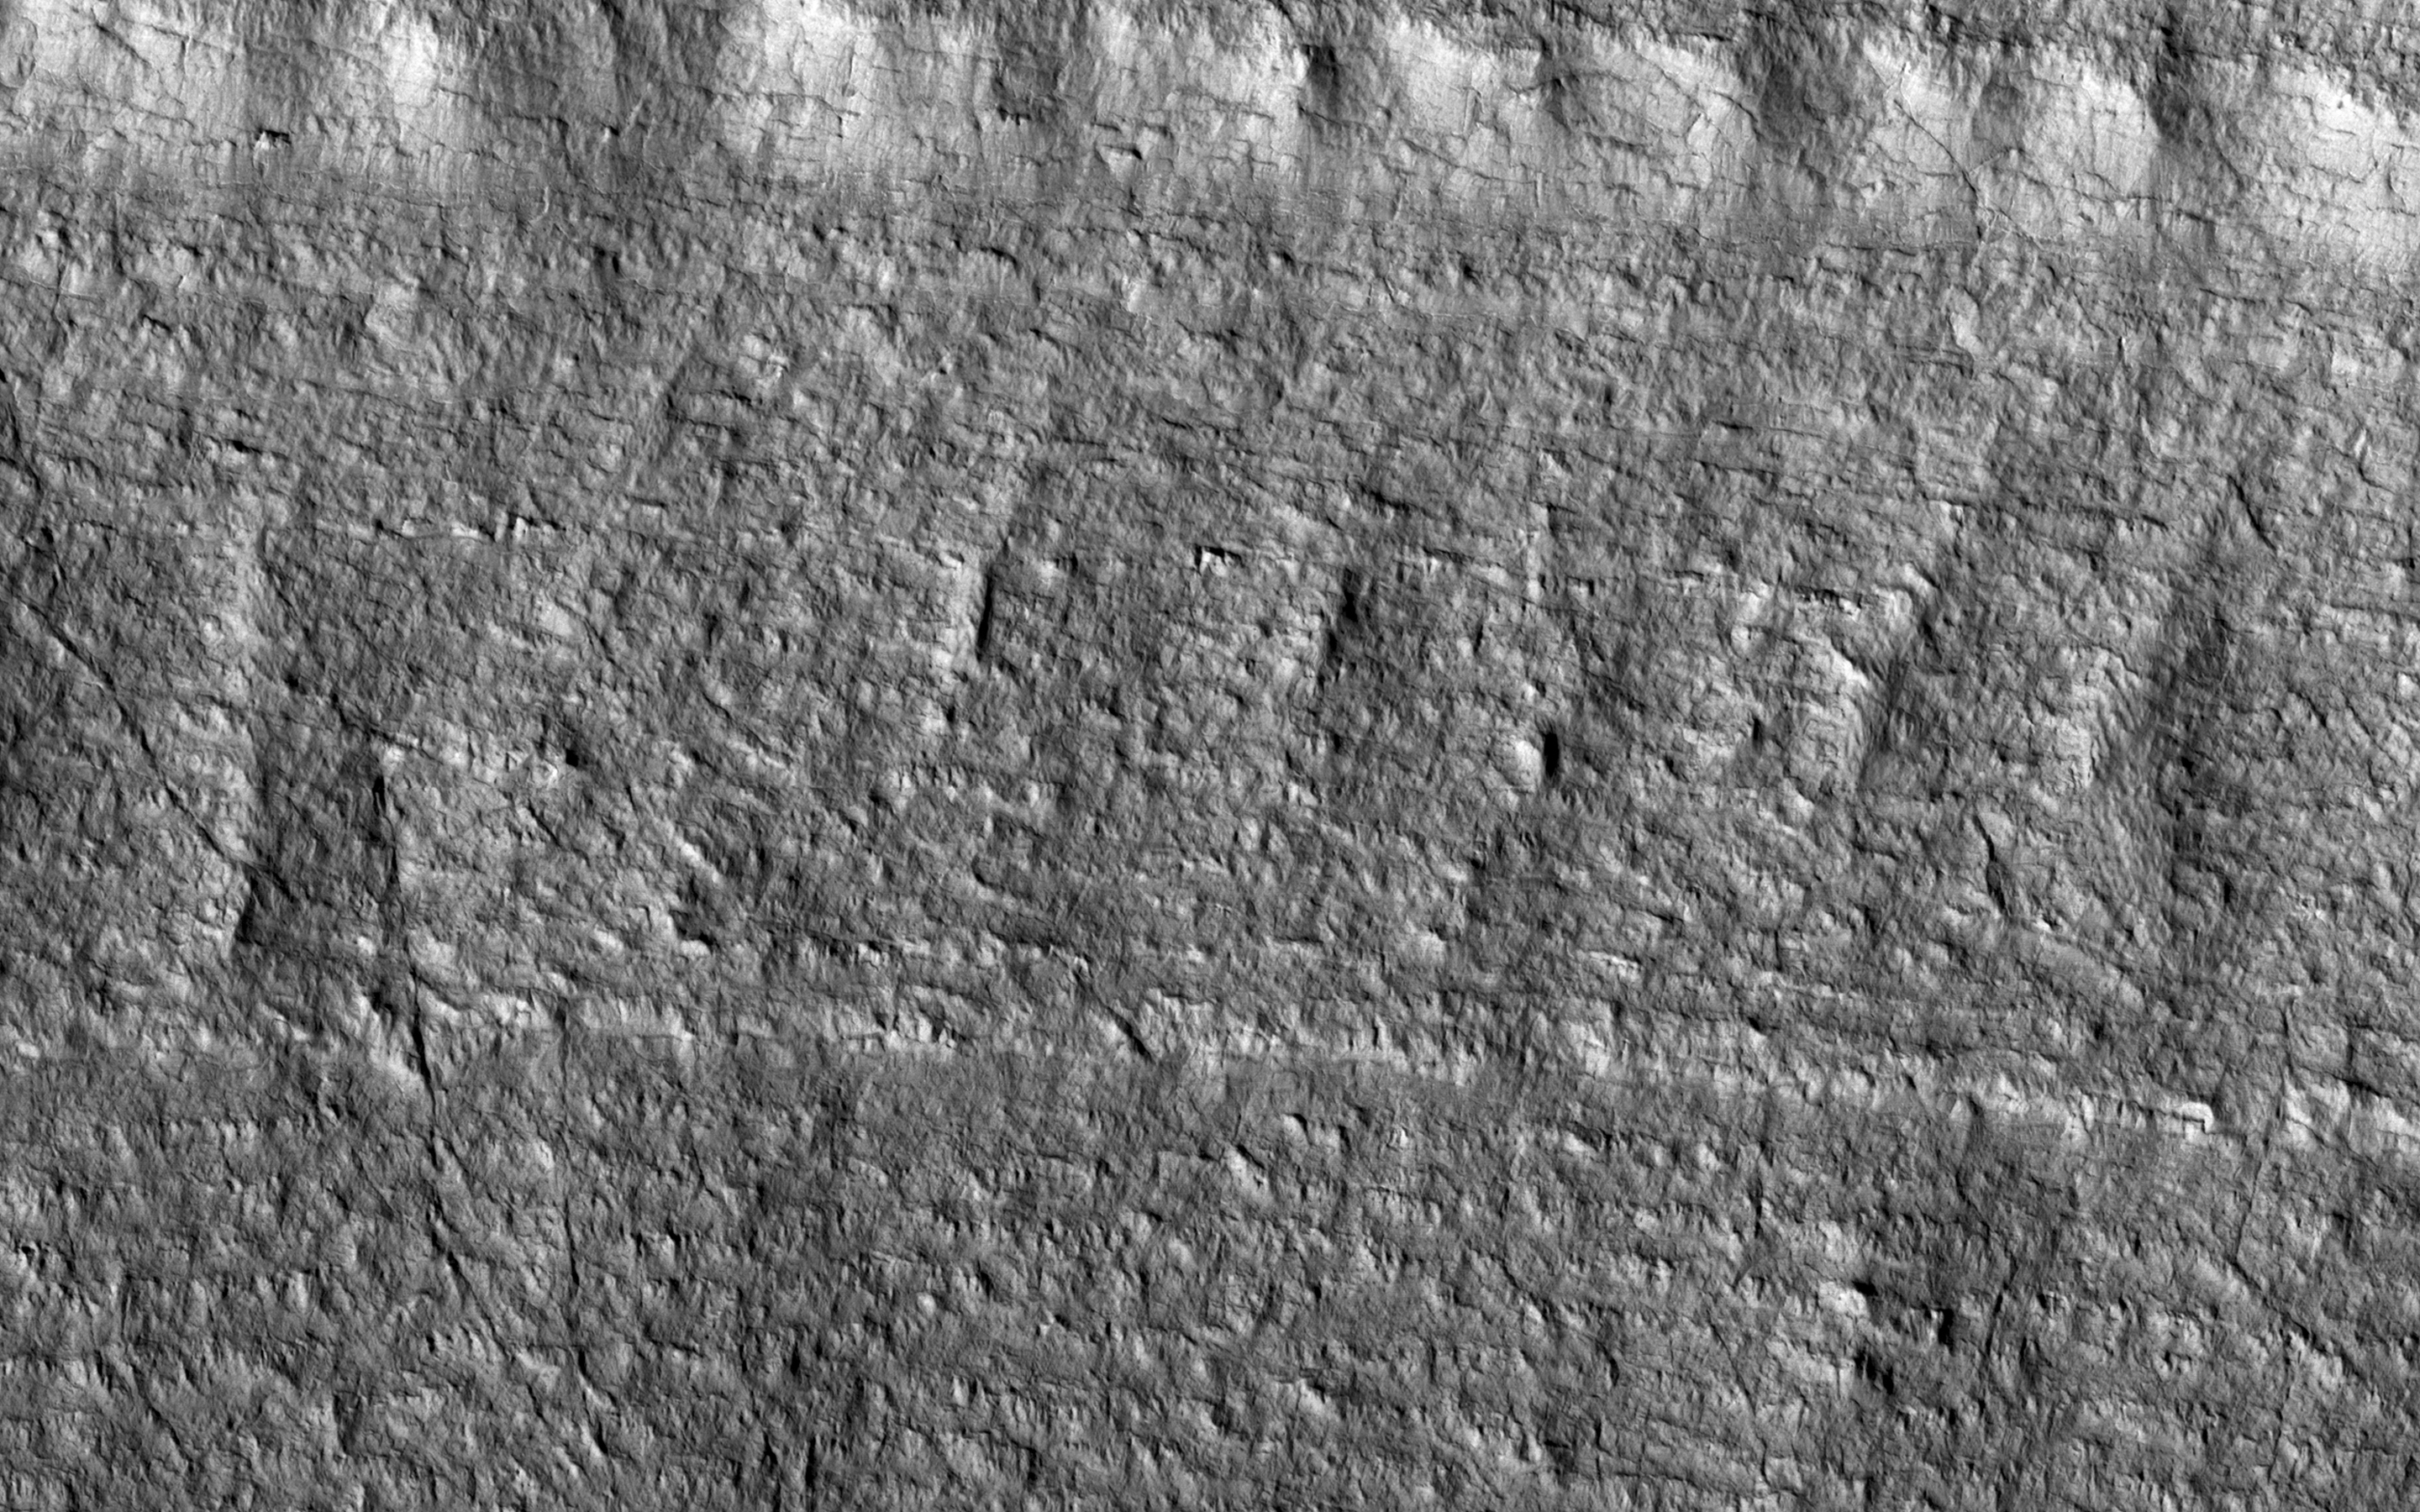

Layered Ice Near the South Pole of Mars

The two largest ice sheets in the inner solar system are here on Earth, Antarctica and Greenland. The third largest is at the South Pole of Mars and a small part of it is shown in this image from NASA’s Mars Reconnaissance Orbiter (MRO).

Much like the terrestrial examples, this ice sheet is layered and scientists refer to it as the South Polar layered deposits. The ice layers contain information about past climates on Mars and deciphering this record has been a major goal of Mars science for decades. This slope, near the ice sheet’s edge, shows the internal layers that have this climate record.

With stereo images, we can tell the heights of these layers so we can measure their thickness and try to unravel the climatic information they contain. (Be sure to view the digital terrain model for this observation.)

The map is projected here at a scale of 25 centimeters (9.8 inches) per pixel. [The original image scale is 25.0 centimeters (9.8 inches) per pixel (with 1 x 1 binning); objects on the order of 75 centimeters (29.5 inches) across are resolved.] North is up.

This is a stereo pair with ESP_024025_1005.

The University of Arizona, Tucson, operates HiRISE, which was built by Ball Aerospace & Technologies Corp., Boulder, Colorado. NASA’s Jet Propulsion Laboratory, a division of Caltech in Pasadena, California, manages the Mars Reconnaissance Orbiter Project for NASA’s Science Mission Directorate, Washington.

Credit: NASA/JPL-Caltech/Univ. of Arizona